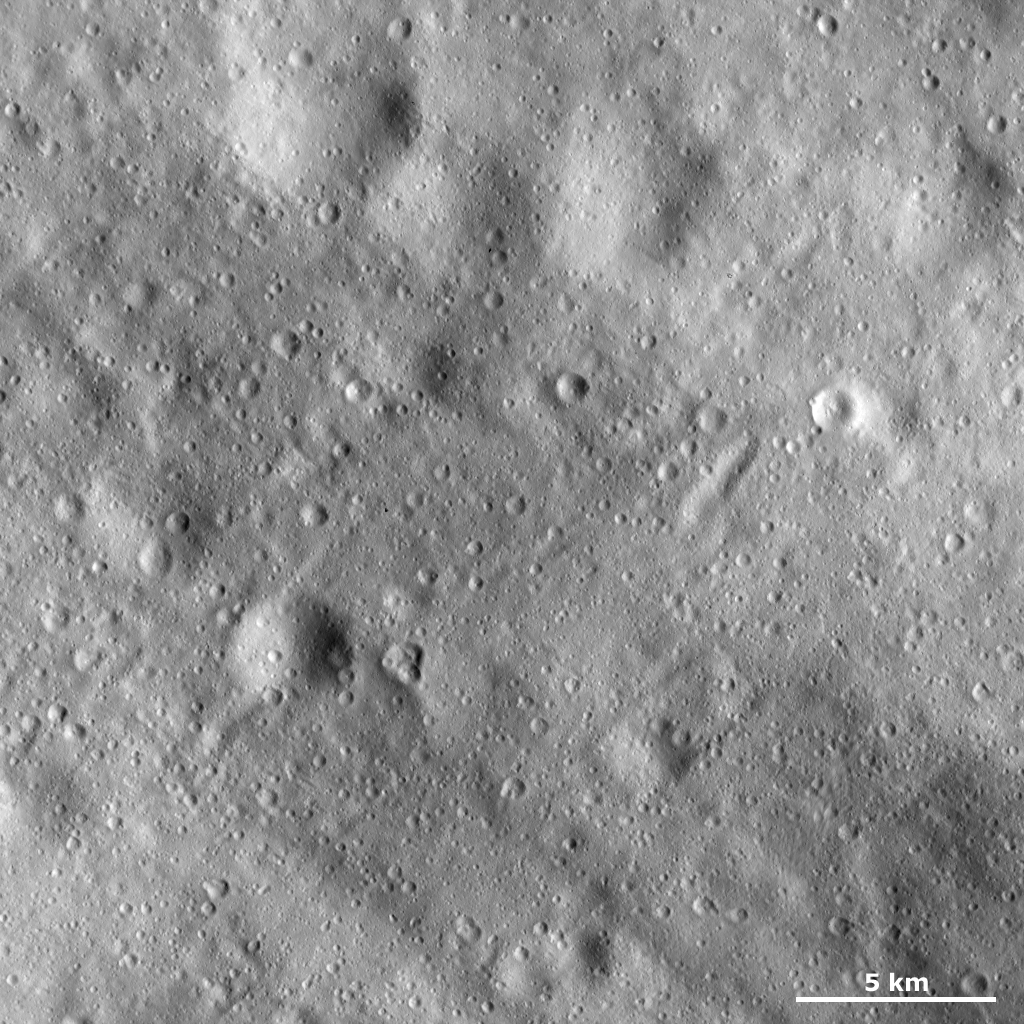

Cratered Surface of Vesta

This Dawn framing camera (FC) image of Vesta shows many craters of different sizes and states of preservation on Vesta’s surface. In the top of the image there are four large, very degraded craters that have diameters of around 5 kilometers (3 miles). On account of their very degraded state these craters are probably some of the oldest craters in the image. There are many younger, much fresher craters that are generally less than 1 kilometer (0.6 mile) in diameter. There are also many linear features in this image. A number of grooves and ridges run diagonally across the image, from the top left to bottom right. And more feint, smaller scale grooves run in the opposite direction, from the top right to bottom left.

This image is located in Vesta’s Pinaria quadrangle, in Vesta’s southern hemisphere. NASA’s Dawn spacecraft obtained this image with its framing camera on March 16, 2012. This image was taken through the camera’s clear filter. The distance to the surface of Vesta is 272 kilometers (169 miles) and the image has a resolution of about 25 meters (82 feet) per pixel. This image was acquired during the LAMO (low-altitude mapping orbit) phase of the mission.

The Dawn mission to Vesta and Ceres is managed by NASA’s Jet Propulsion Laboratory, a division of the California Institute of Technology in Pasadena, for NASA’s Science Mission Directorate, Washington D.C. UCLA is responsible for overall Dawn mission science. The Dawn framing cameras have been developed and built under the leadership of the Max Planck Institute for Solar System Research, Katlenburg-Lindau, Germany, with significant contributions by DLR German Aerospace Center, Institute of Planetary Research, Berlin, and in coordination with the Institute of Computer and Communication Network Engineering, Braunschweig. The framing camera project is funded by the Max Planck Society, DLR, and NASA/JPL.

Credit: NASA/JPL-Caltech/UCLA/MPS/DLR/IDA